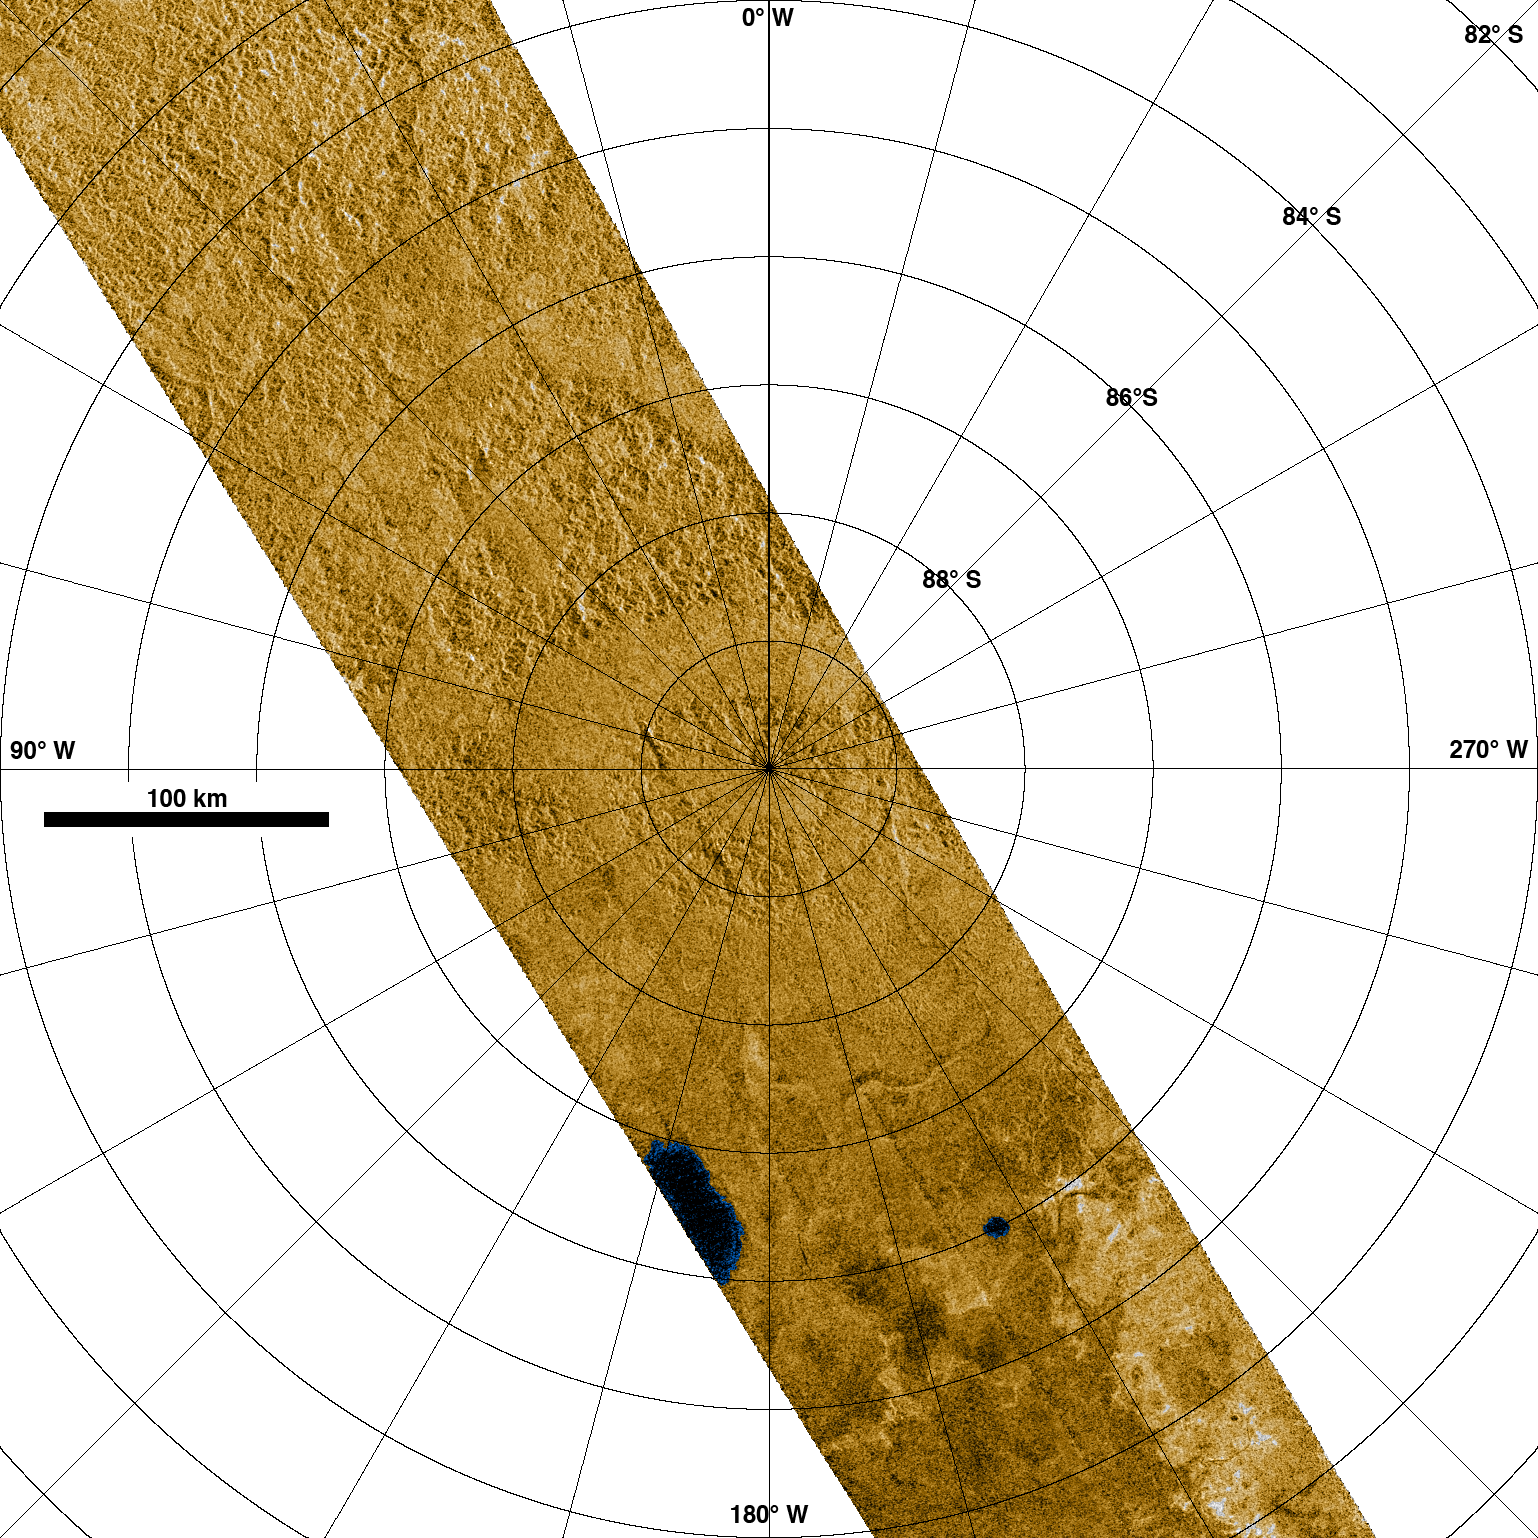

Radar Images Titan’s South Pole

This synthetic aperture radar image was obtained by the Cassini spacecraft on its recent pass by Titan’s south pole on Dec. 20, 2007.

This portion of the (T39) swath is of the region extending from about 84 degrees south to the south pole, with a length of approximately 760 kilometers (470 miles) and width of 150 to 170 kilometers (90 to 100 miles). The polar projection of this image is at 128 pixels per degree, or approximately 351 meters per pixel (1,150 feet per pixel), and the radar illumination is from the lower left with incidence angles from about 22 to 38 degrees.

This image covers the south pole of Titan, which can be seen as a region of broad smooth valleys surrounded by rugged terrain. Also seen in this image are two features interpreted as lakes, the larger of which may correspond to dark features first identified by the imaging science subsystem in June 2005 (See PIA06240). Their very dark appearance in the radar image indicates that they are probably filled with liquid methane. Other apparently empty lake basins are seen elsewhere in the radar swath. Based on this swath, there appear to be fewer lakes near the south pole than seen in a typical region near the north pole (for example, see PIA10008). Since Titan is currently in its late summer season in the southern hemisphere, this interpretation is consistent with a previously proposed theory that methane fills the lakes during the winter and evaporates during the summer, leaving them dry until the next fall.

Intensity in this colorized image is proportional to how much radar brightness is returned, or more specifically, the logarithm of the radar backscatter cross-section. The colors are not a representation of what the human eye would see. The lakes, darker than the surrounding terrain, are emphasized here by tinting regions of low backscatter in blue. Radar-brighter regions are shown in tan.

The Cassini-Huygens mission is a cooperative project of NASA, the European Space Agency and the Italian Space Agency. NASA’s Jet Propulsion Laboratory, a division of the California Institute of Technology in Pasadena, manages the mission for NASA’s Science Mission Directorate, Washington, D.C. The Cassini orbiter was designed, developed and assembled at JPL. The radar instrument was built by JPL and the Italian Space Agency, working with team members from the United States and several European countries.

Credit: NASA/JPL-Caltech/ASI